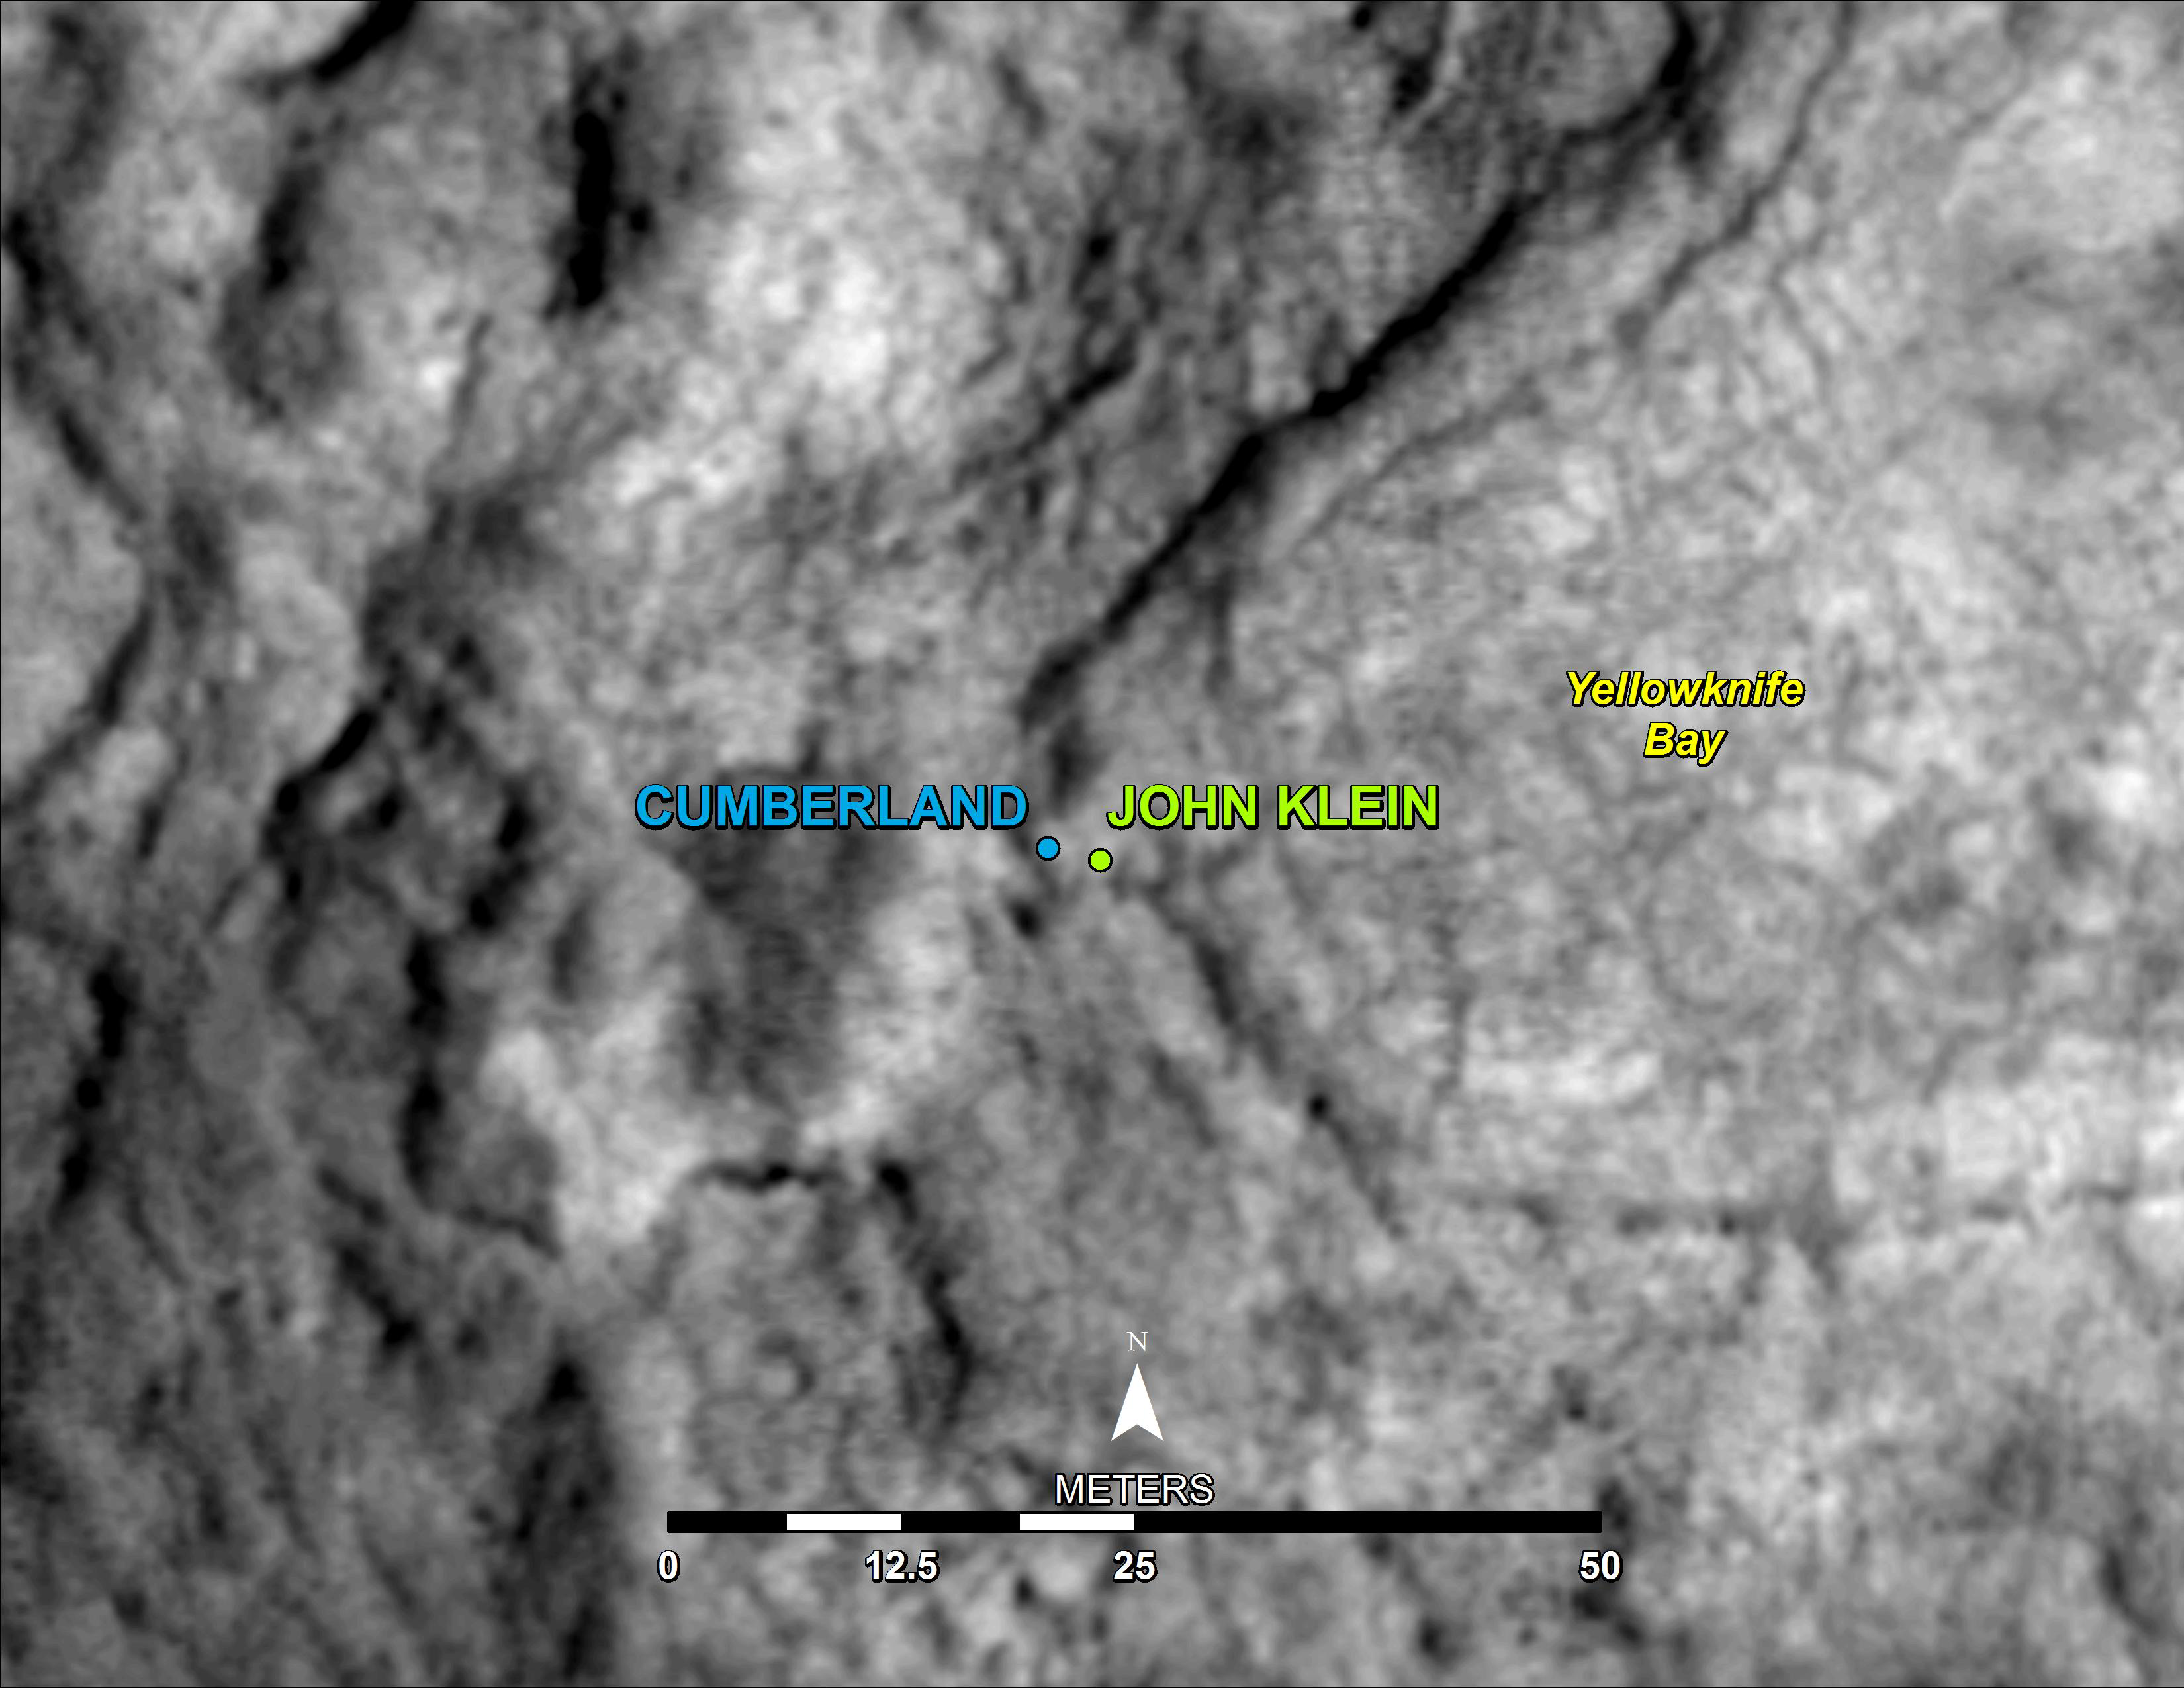

‘Cumberland’ Selected as Curiosity’s Second Drilling Target

This map shows the location of “Cumberland,” the second rock-drilling target for NASA’s Mars rover Curiosity, in relation to the rover’s first drilling target, “John Klein,” within the southwestern lobe of a shallow depression called “Yellowknife Bay.” Cumberland, like John Klein, is a patch of flat-lying bedrock with pale veins and bumpy surface texture. The bumpiness is due to erosion-resistant nodules within the rock, which have been identified as concretions resulting from the action of mineral-laden water.

North is to the top of the map. The scale bar is 50 meters (164 feet). Cumberland lies about nine feet (2.75 meters) west of John Klein. The base map is part of an image from the High Resolution Imaging Science Experiment (HiRISE) camera on NASA’s Mars Reconnaissance Orbiter. The mapped area is within Gale Crater and north of the mountain called Mount Sharp in the middle of the crater. After completion of investigations near the edge of Yellowknife Bay, the rover’s main science destination will be on the lower reaches of Mount Sharp. For broader-context views of the area, see PIA16832, PIA16064 and PIA16058.

NASA’s Jet Propulsion Laboratory, a division of the California Institute of Technology, Pasadena, manages the Mars Science Laboratory Project for NASA’s Science Mission Directorate, Washington.

Credit: NASA/JPL-Caltech/Univ. of Arizona